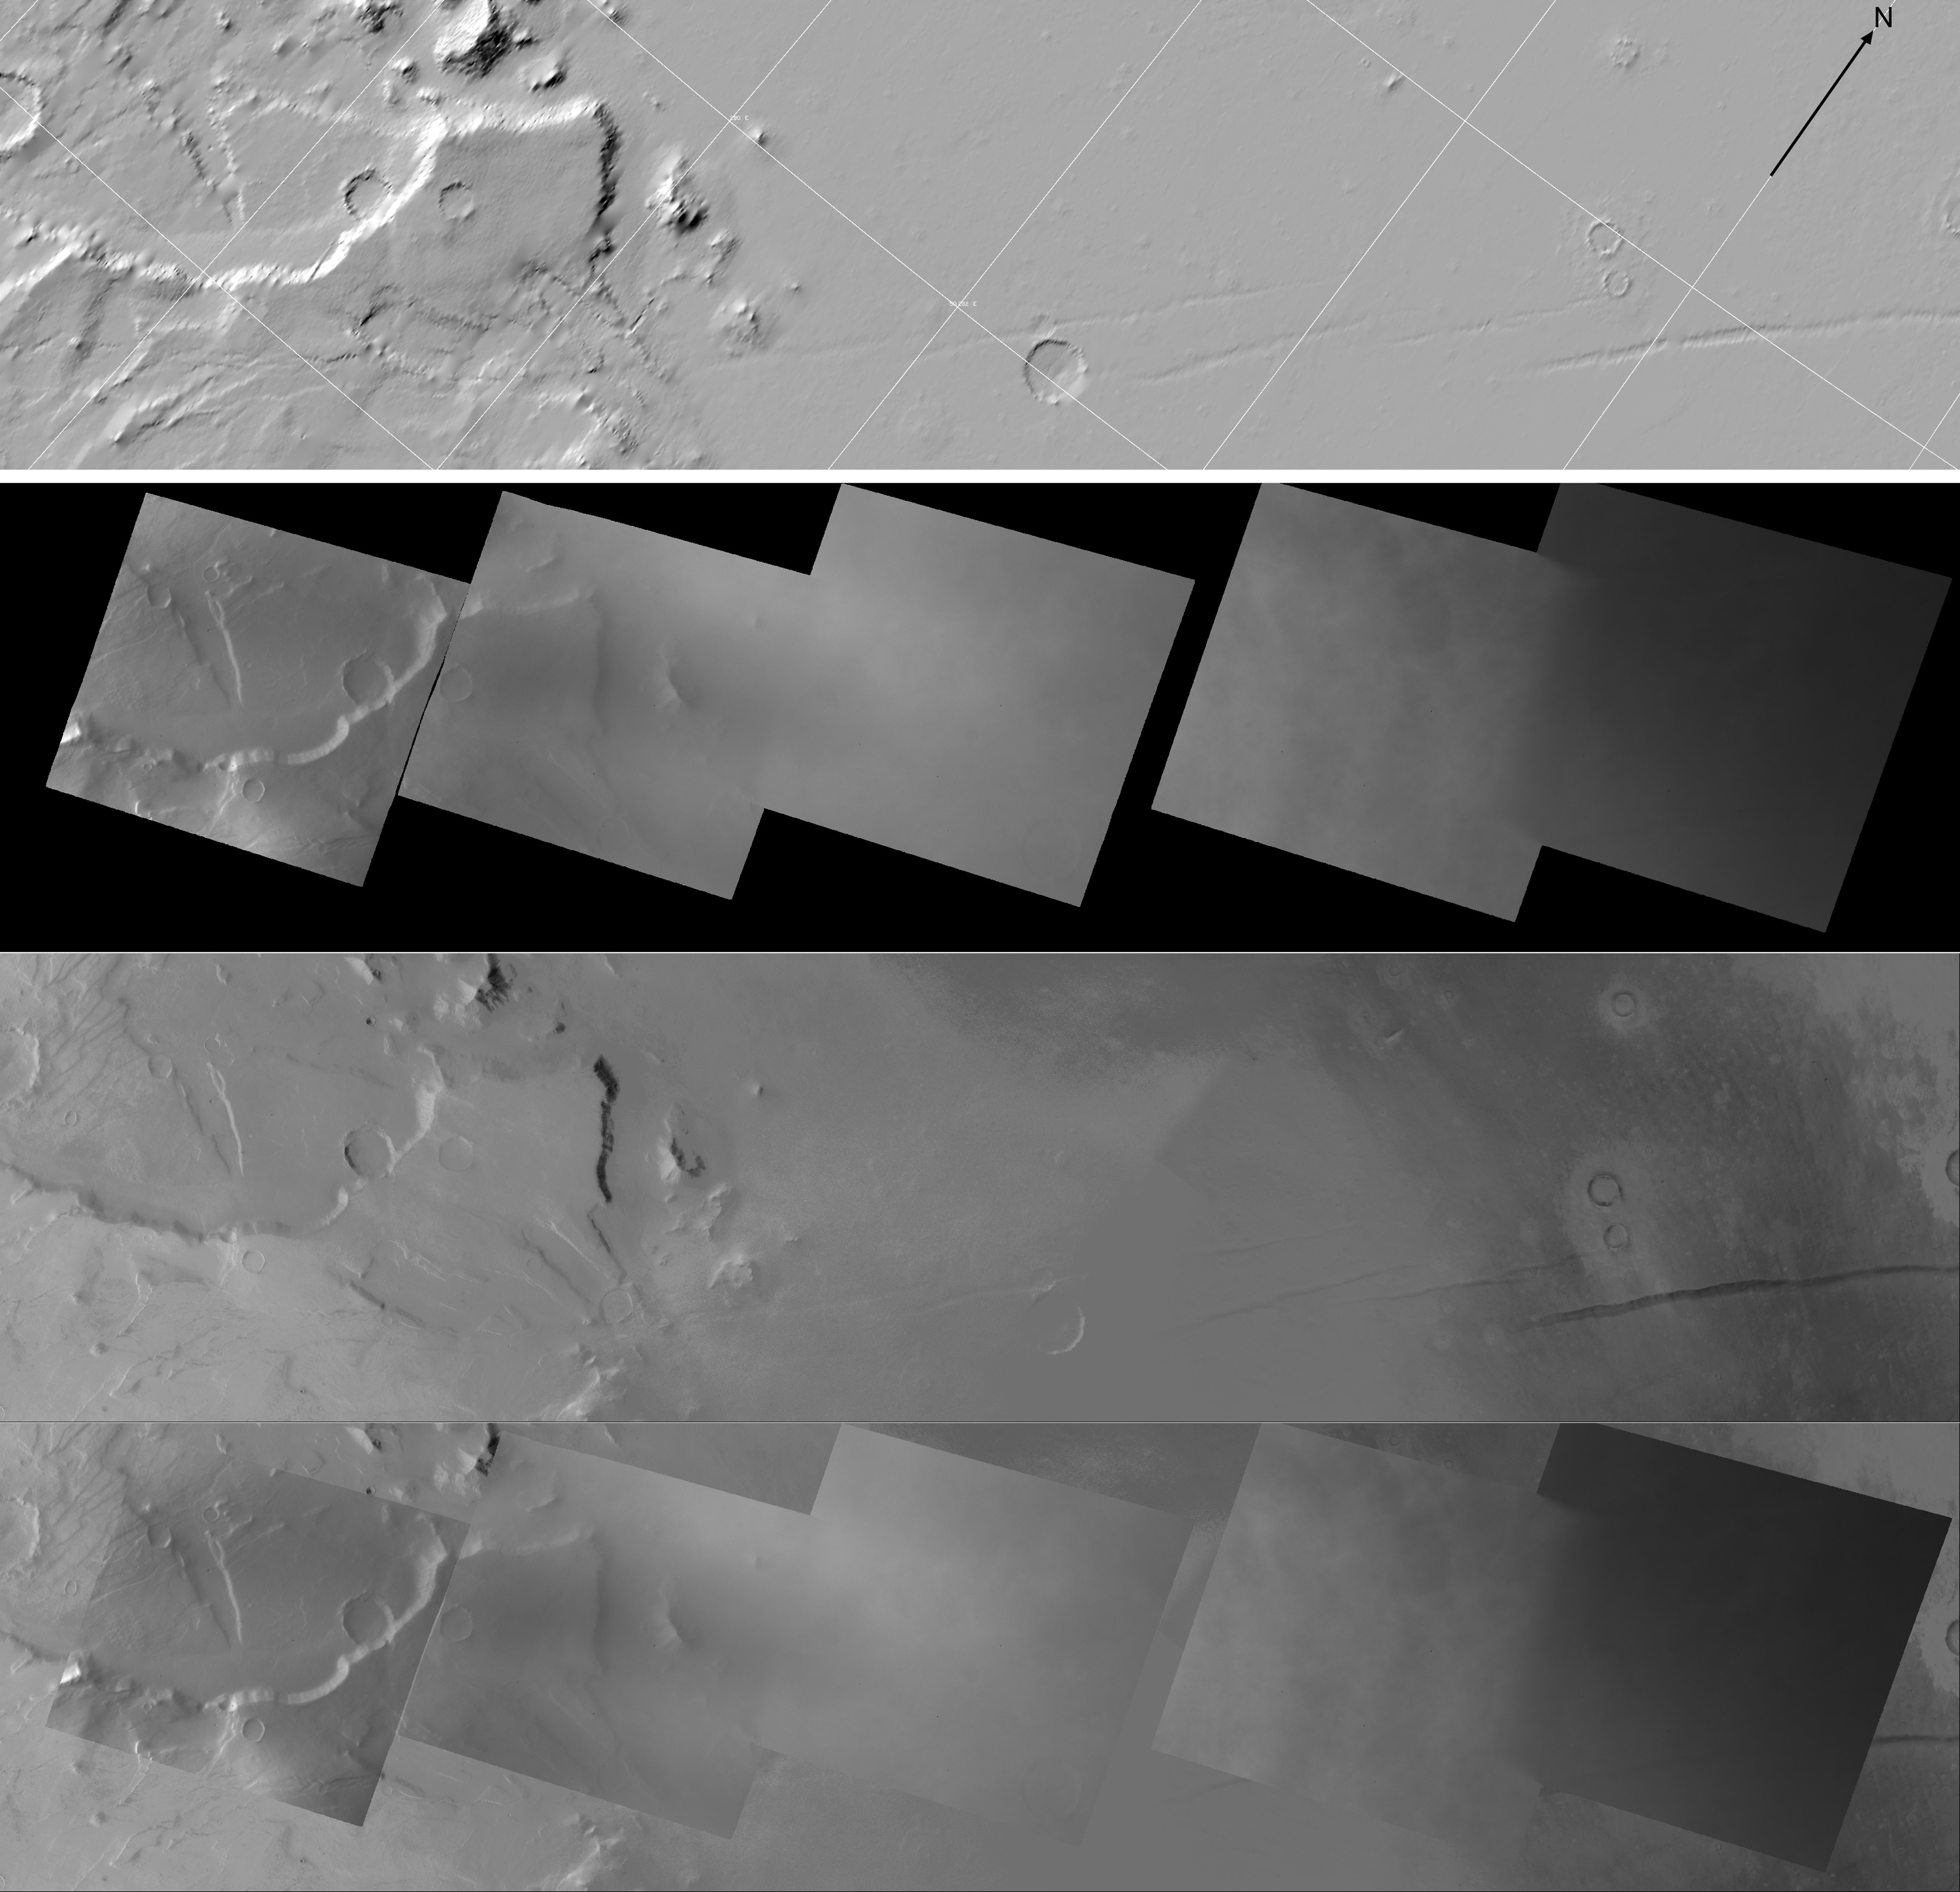

Dawn’s Framing Camera Flys by Mars

Each image on this High Resolution Stereo Camera Image Composite (HRSC) mosaic is of the same location observed by Dawn’s Framing Camera when it flew by Mars to complete the spacecraft’s gravity assist maneuver on February 17, 2009.

The Dawn mission to Vesta and Ceres is managed by JPL, a division of the California Institute of Technology in Pasadena, for NASA’s Science Mission Directorate, Washington. The University of California, Los Angeles, is responsible for overall Dawn mission science. Other scientific partners include Planetary Science Institute, Tucson, Ariz.; Max Planck Institute for Solar System Research, Katlenburg-Lindau, Germany; DLR Institute for Planetary Research, Berlin; Italian National Institute for Astrophysics, Rome; and the Italian Space Agency. Orbital Sciences Corporation of Dulles, Va., designed and built the Dawn spacecraft.

Credit: NASA/JPL/MPS/DLR/IDA